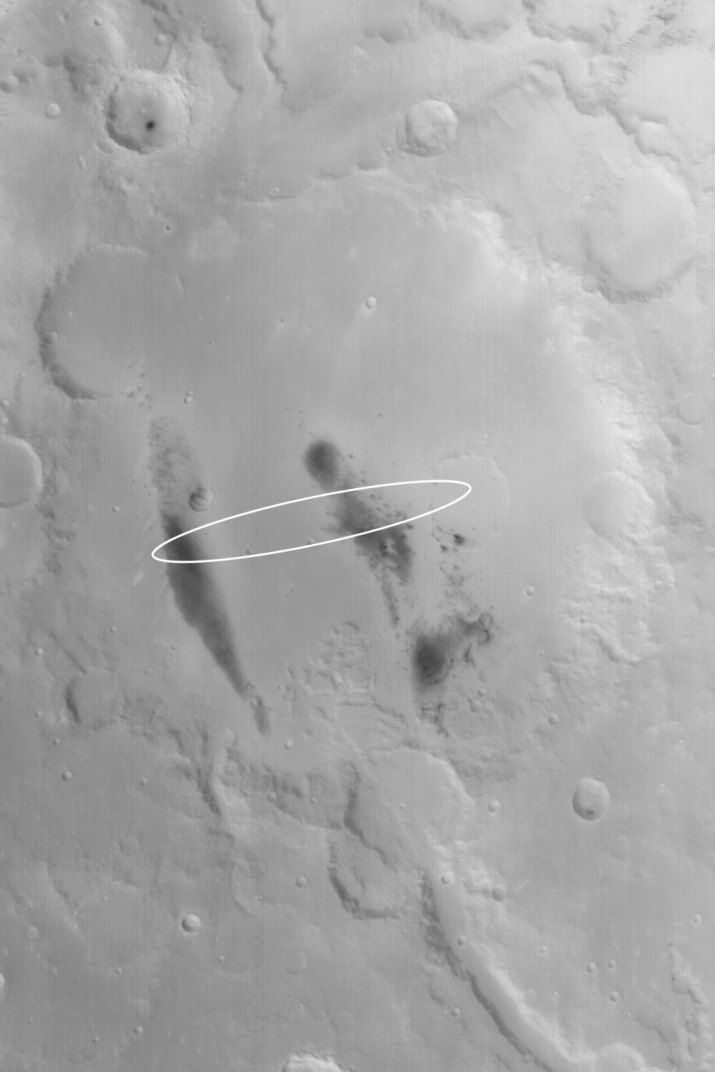

Gusev Crater

2 January 2004
This Mars Global Surveyor (MGS) Mars Orbiter Camera (MOC) wide angle image shows the crater in which the Mars Exploration Rover, Spirit, is scheduled to land on 4 January 2004 (around 8:35 p.m., 3 January 2004, Pacific Standard Time). The white ellipse marks the approximate location of Spirit’s landing zone. Gusev Crater is about 165 km (103 mi) across. The valley that enters Gusev from the south-southeast (bottom/lower right) is named Ma’adim Vallis. The dark areas on the floor of Gusev, when viewed at higher resolution, are found to be surfaces from which dust devils and wind gusts have removed or disrupted the fine, bright dust that otherwise blankets the crater floor. This image, acquired in November 2003, is located near 14.5°S, 184.6°W. Sunlight illuminates the scene from the lower left.

Credit: NASA/JPL/Malin Space Science Systems